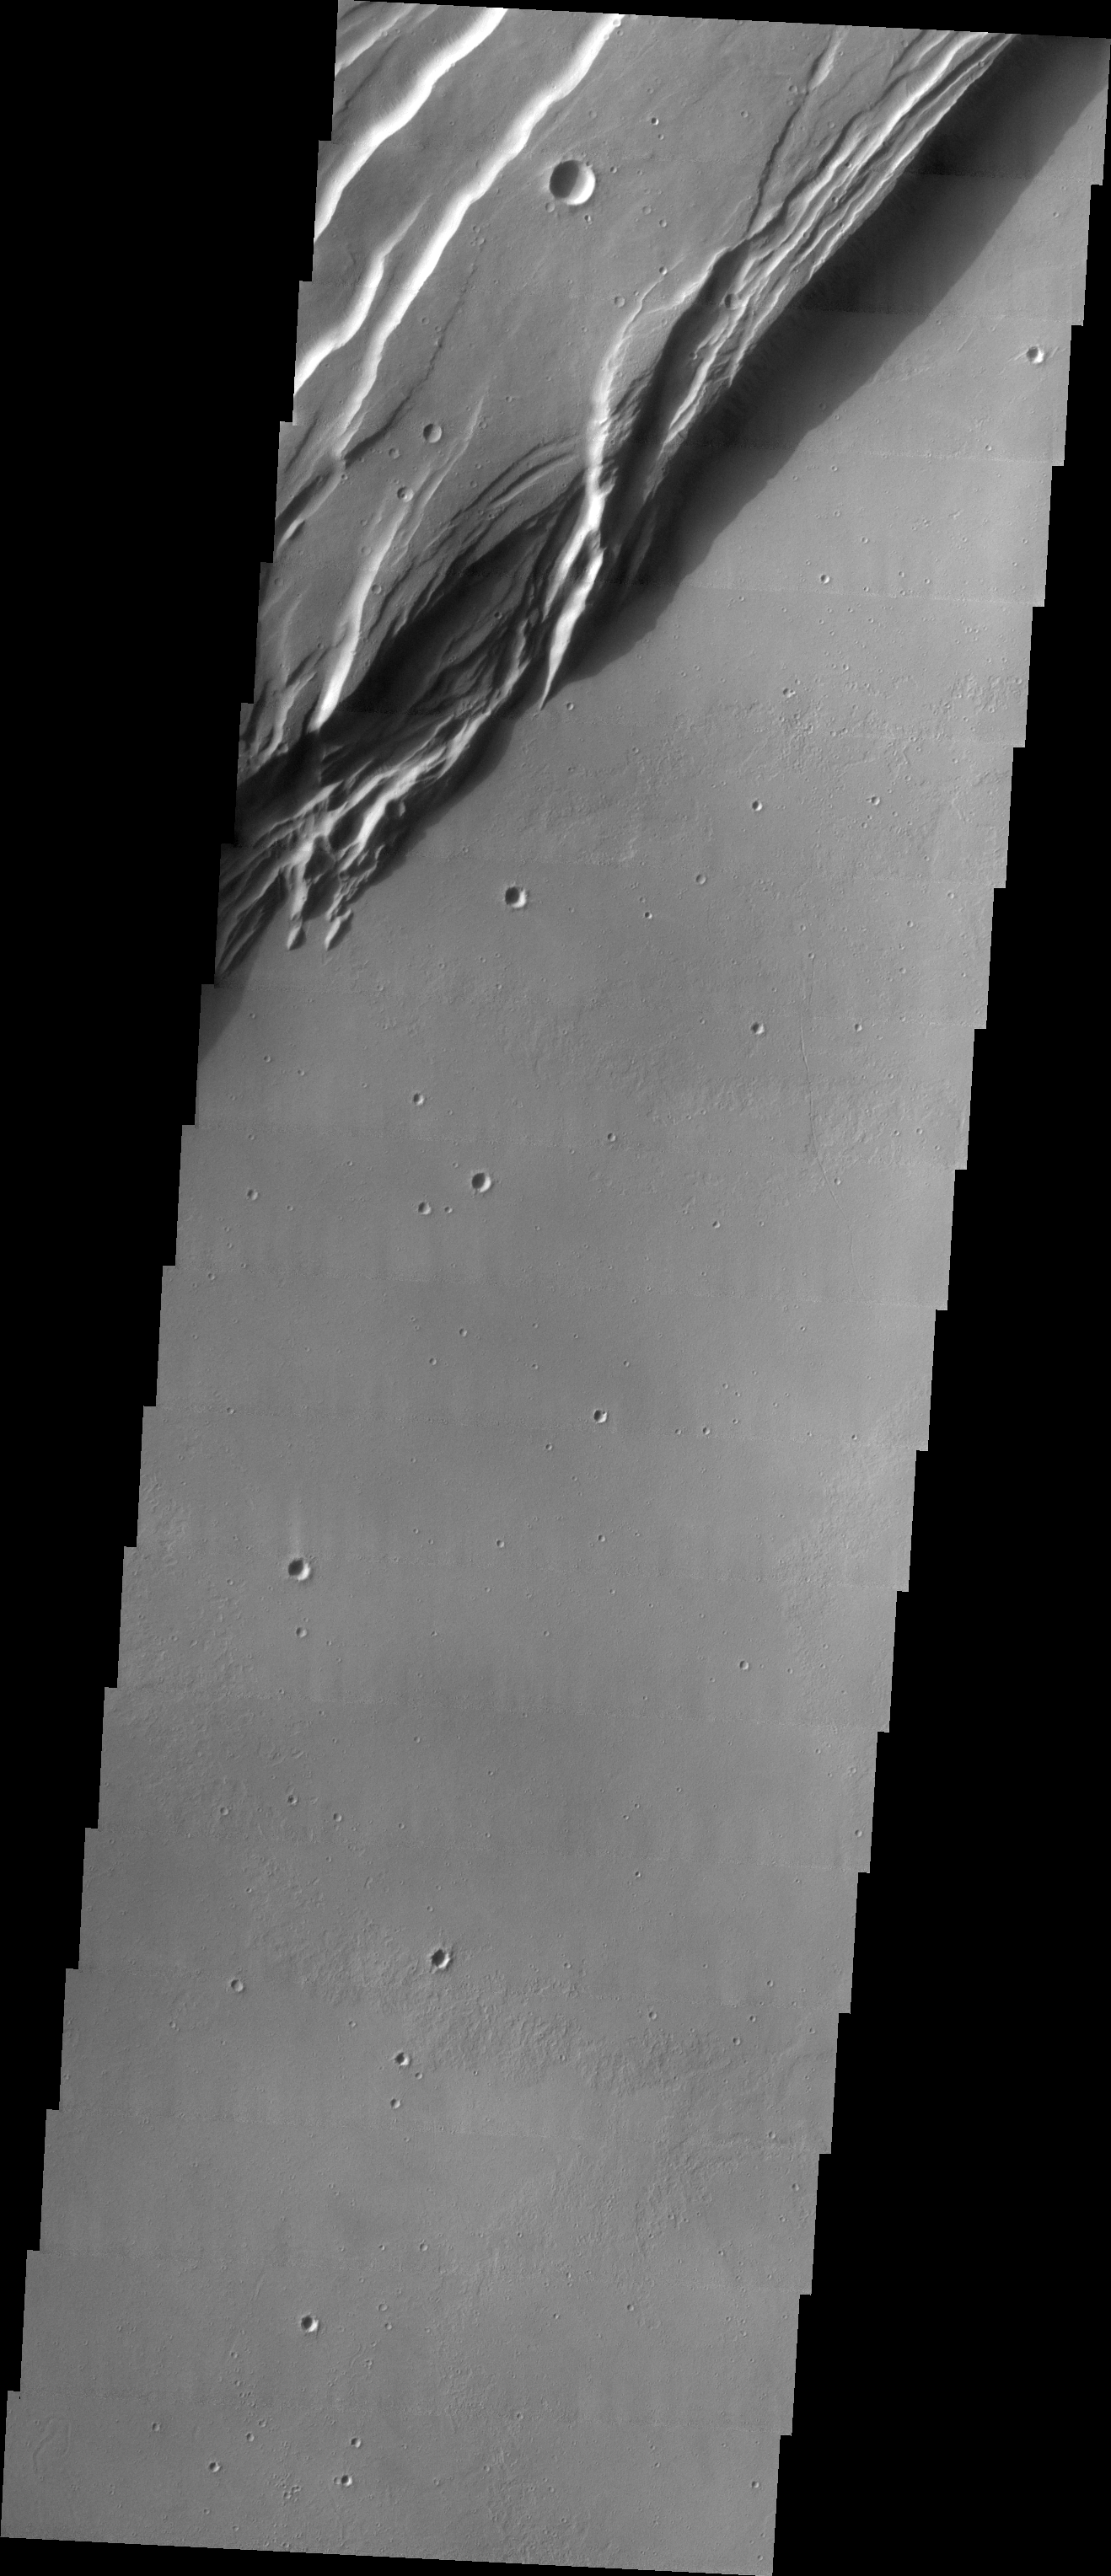

Investigating Mars: Arsia Mons

Arsia Mons is the southernmost of the Tharsis volcanoes. It is 270 miles (450km) in diameter, almost 12 miles (20km) high, and the summit caldera is 72 miles (120km) wide. For comparison, the largest volcano on Earth is Mauna Loa. From its base on the sea floor, Mauna Loa measures only 6.3 miles high and 75 miles in diameter. A large volcanic crater known as a caldera is located at the summit of all of the Tharsis volcanoes. These calderas are produced by massive volcanic explosions and collapse. The Arsia Mons summit caldera is larger than many volcanoes on Earth. This THEMIS image shows a portion of the western wall of the caldera, revealing the steep walls and linear features associated with the collapse that formed the caldera.

The Odyssey spacecraft has spent over 15 years in orbit around Mars, circling the planet more than 69000 times. It holds the record for longest working spacecraft at Mars. THEMIS, the IR/VIS camera system, has collected data for the entire mission and provides images covering all seasons and lighting conditions. Over the years many features of interest have received repeated imaging, building up a suite of images covering the entire feature. From the deepest chasma to the tallest volcano, individual dunes inside craters and dune fields that encircle the north pole, channels carved by water and lava, and a variety of other feature, THEMIS has imaged them all. For the next several months the image of the day will focus on the Tharsis volcanoes, the various chasmata of Valles Marineris, and the major dunes fields. We hope you enjoy these images!

Credit: NASA/JPL-Caltech/ASU